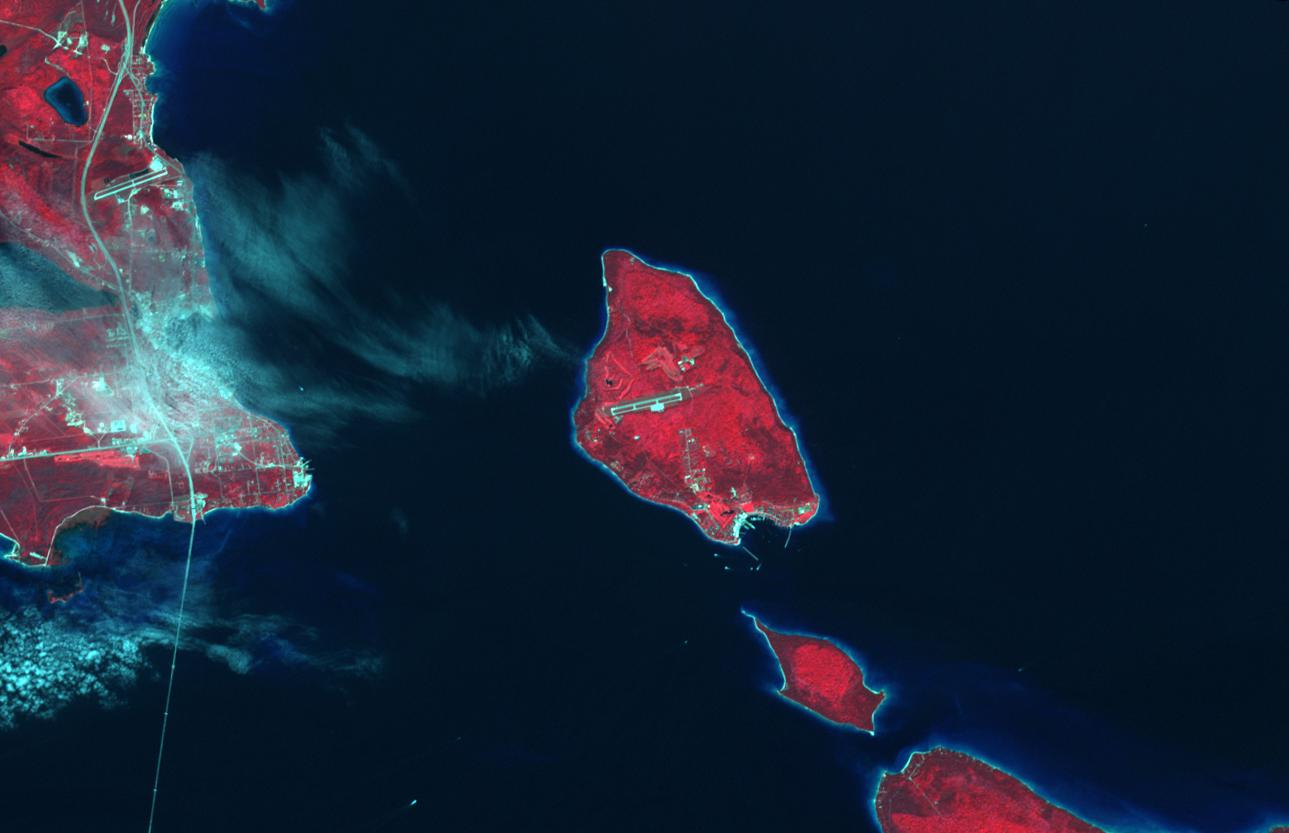

Mackinac Island, Michigan

Mackinac Island, Michigan, is a small island off the northern coast of Lake Huron. What makes it special is that all cars and motor vehicles were banned in 1900 from the 3.8-sq-island, home to 600 year-round residents. Each year over 1 million tourists visit the island to enjoy its peace and tranquility. The scene was acquired August 9, 2021 , covers an area of 13.8 by 21.3 km, and is located at 45.8 degrees north, 84.6 degrees west.

With its 14 spectral bands from the visible to the thermal infrared wavelength region and its high spatial resolution of about 50 to 300 feet (15 to 90 meters), ASTER images Earth to map and monitor the changing surface of our planet. ASTER is one of five Earth-observing instruments launched Dec. 18, 1999, on Terra. The instrument was built by Japan’s Ministry of Economy, Trade and Industry. A joint U.S./Japan science team is responsible for validation and calibration of the instrument and data products.

The broad spectral coverage and high spectral resolution of ASTER provides scientists in numerous disciplines with critical information for surface mapping and monitoring of dynamic conditions and temporal change. Example applications are monitoring glacial advances and retreats; monitoring potentially active volcanoes; identifying crop stress; determining cloud morphology and physical properties; wetlands evaluation; thermal pollution monitoring; coral reef degradation; surface temperature mapping of soils and geology; and measuring surface heat balance.

The U.S. science team is located at NASA’s Jet Propulsion Laboratory in Pasadena, Calif. The Terra mission is part of NASA’s Science Mission Directorate, Washington.

Credit: NASA/METI/AIST/Japan Space Systems, and U.S./Japan ASTER Science Team